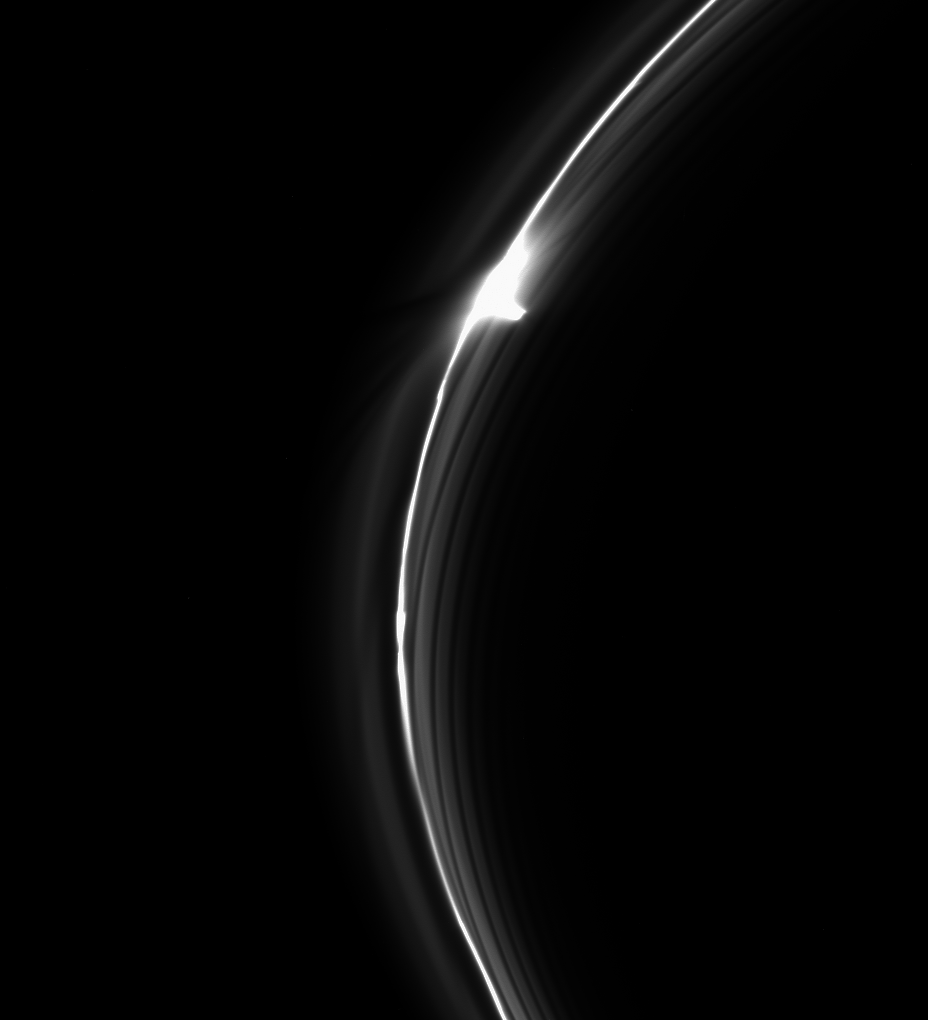

Gored Clump in Saturn’s F Ring

Saturn’s dynamic F ring contains many different types of features to keep scientists perplexed. In this image we see features ring scientists call “gores,” to the right of the bright clump, and a “jet,” to the left of the bright spot.

Thanks to the ring’s interaction with the moons Prometheus and Pandora, and perhaps a host of smaller moonlets hidden in its core, the F ring is a constantly changing structure, with features that form, fade and re-appear on timescales of hours to days.

This view looks toward the unilluminated side of the rings from about 7 degrees below the ring plane. The image was taken in visible light with the Cassini spacecraft narrow-angle camera on March 15, 2015.

The view was acquired at a distance of approximately 295,000 miles (475,000 kilometers) from Saturn and at a Sun-ring-spacecraft, or phase, angle of 117 degrees. Image scale is 1.8 miles (2.9 kilometers) per pixel.

The Cassini mission is a cooperative project of NASA, ESA (the European Space Agency) and the Italian Space Agency. The Jet Propulsion Laboratory, a division of the California Institute of Technology in Pasadena, manages the mission for NASA’s Science Mission Directorate, Washington. The Cassini orbiter and its two onboard cameras were designed, developed and assembled at JPL. The imaging operations center is based at the Space Science Institute in Boulder, Colorado.

Credit: NASA/JPL-Caltech/Space Science Institute